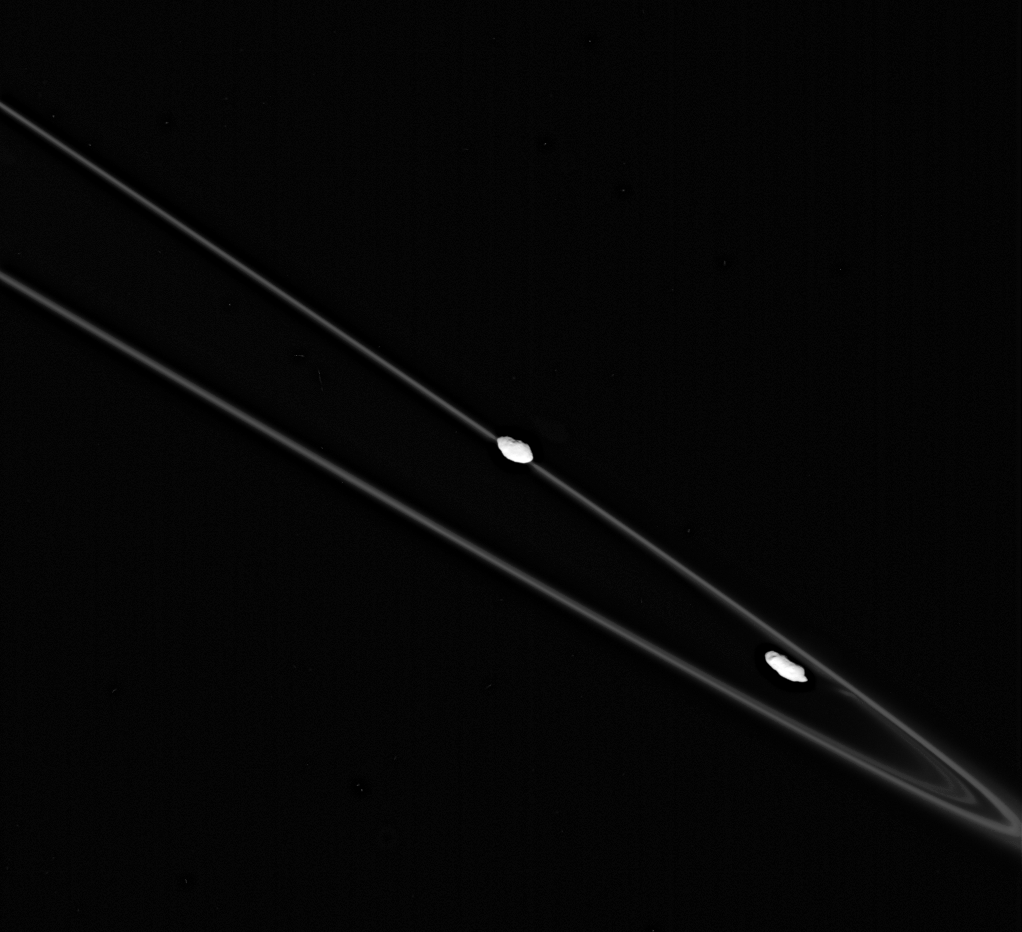

Close to the Shepherd Moons

This spectacular image shows Prometheus (at right) and Pandora (at left), with their flock of icy ring particles (the F ring) between them. Pandora is exterior to the ring, and closer to the spacecraft here. Each of the shepherd satellites has an unusual shape, with a few craters clearly visible.

The effect of Prometheus (102 kilometers, or 63 miles across) on the F ring is visible as it pulls material out of the ring when it is farthest from Saturn in its orbit. Pandora is 84 kilometers (52 miles) across.

The image was taken in polarized green light with the Cassini spacecraft narrow-angle camera on Oct. 29, 2005, at a distance of approximately 459,000 kilometers (285,000 miles) from Pandora and 483,500 kilometers (300,500 miles) from Prometheus. The image scale is 3 kilometers (2 miles) per pixel on Pandora and 3 kilometers (2 miles) per pixel on Prometheus. The view was acquired from about a third of a degree below the ringplane.

The Cassini-Huygens mission is a cooperative project of NASA, the European Space Agency and the Italian Space Agency. The Jet Propulsion Laboratory, a division of the California Institute of Technology in Pasadena, manages the mission for NASA’s Science Mission Directorate, Washington, D.C. The Cassini orbiter and its two onboard cameras were designed, developed and assembled at JPL. The imaging operations center is based at the Space Science Institute in Boulder, Colo.

Credit: NASA/JPL/Space Science Institute